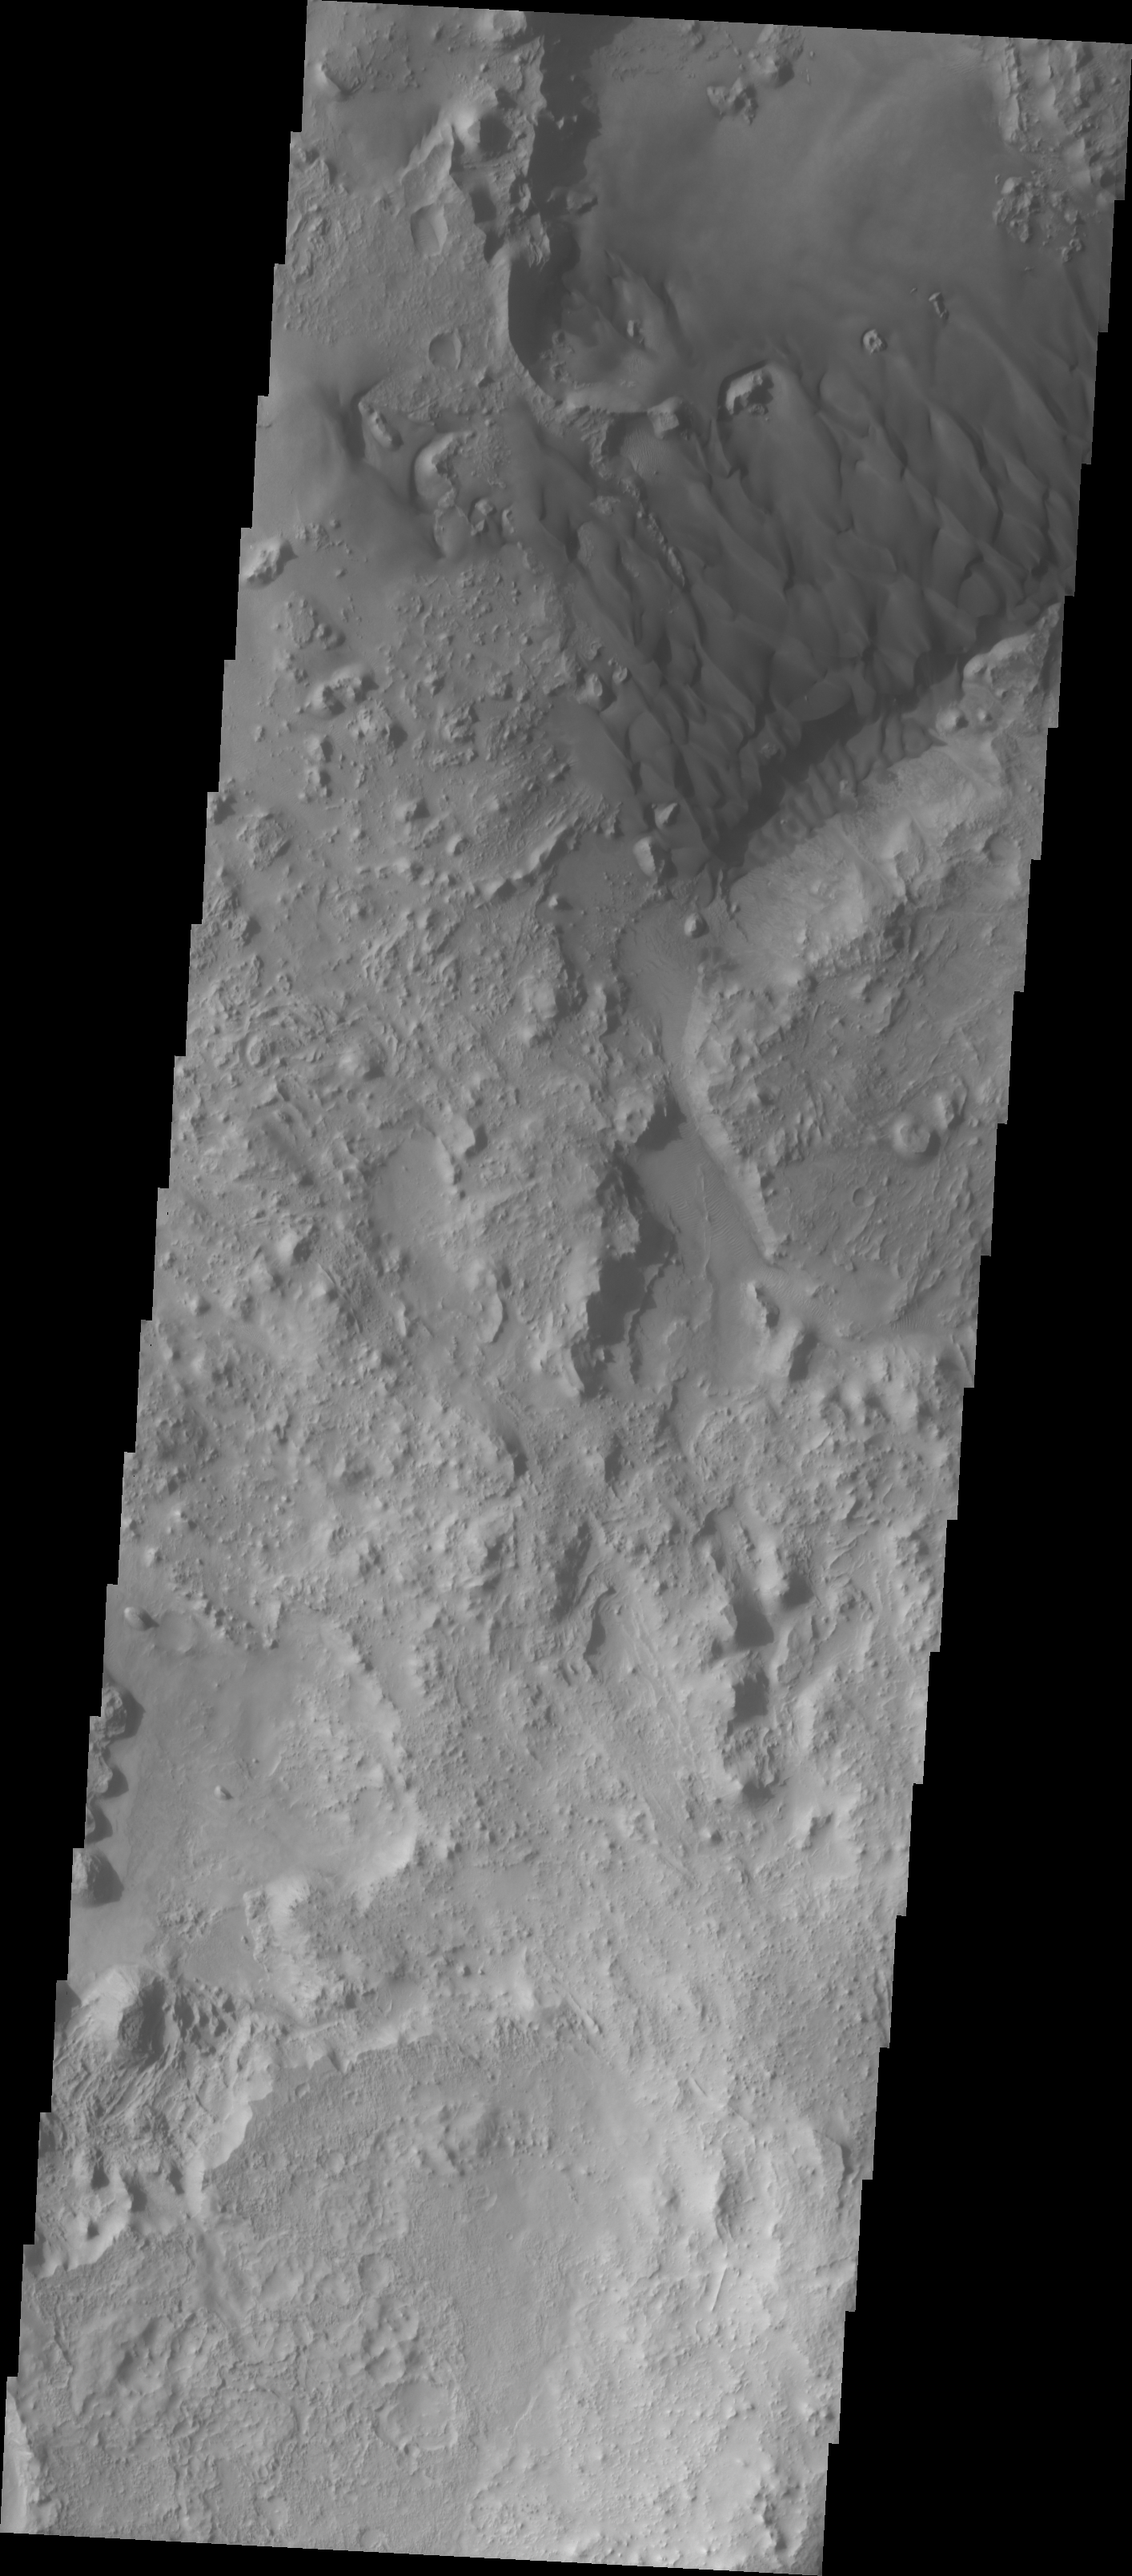

Sand Sheet on Crater Floor

Our topic for the weeks of April 4 and April 11 is dunes on Mars. We will look at the north polar sand sea and at isolated dune fields at lower latitudes. Sand seas on Earth are often called “ergs,” an Arabic name for dune field. A sand sea differs from a dune field in two ways: 1) a sand sea has a large regional extent, and 2) the individual dunes are large in size and complex in form.

As with yesterday’s image, this dune field is located inside a crater, in this case an unnamed crater at 26 degrees North latitude. In this VIS image the dunes are coalescing into a sand sheet, note the lack of dune forms to the north of the small hills. The presence of ridges and hills in the area is affecting the dune shapes.

Image information: VIS instrument. Latitude 26.4, Longitude 62.7 East (297.3 West). 19 meter/pixel resolution.

Note: this THEMIS visual image has not been radiometrically nor geometrically calibrated for this preliminary release. An empirical correction has been performed to remove instrumental effects. A linear shift has been applied in the cross-track and down-track direction to approximate spacecraft and planetary motion. Fully calibrated and geometrically projected images will be released through the Planetary Data System in accordance with Project policies at a later time.

NASA’s Jet Propulsion Laboratory manages the 2001 Mars Odyssey mission for NASA’s Office of Space Science, Washington, D.C. The Thermal Emission Imaging System (THEMIS) was developed by Arizona State University, Tempe, in collaboration with Raytheon Santa Barbara Remote Sensing. The THEMIS investigation is led by Dr. Philip Christensen at Arizona State University. Lockheed Martin Astronautics, Denver, is the prime contractor for the Odyssey project, and developed and built the orbiter. Mission operations are conducted jointly from Lockheed Martin and from JPL, a division of the California Institute of Technology in Pasadena.

Credit: NASA/JPL/Arizona State University